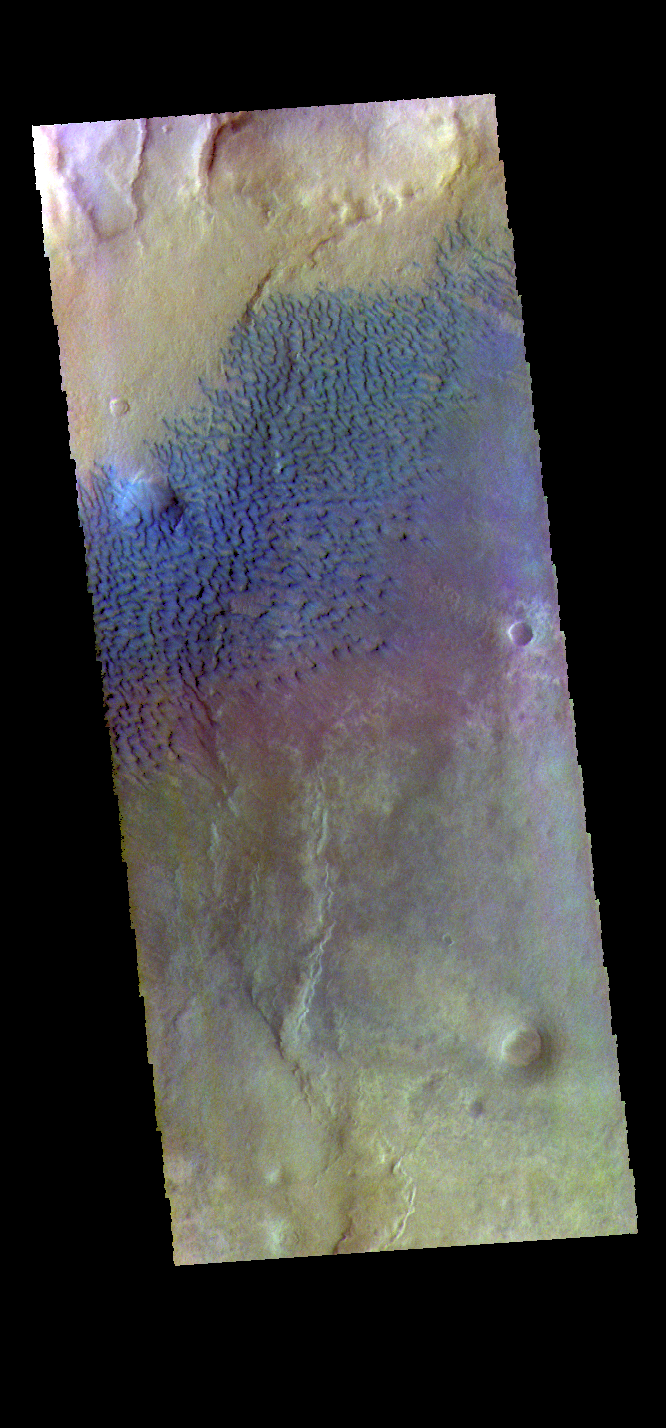

Sumgin Crater – False Color

This false color image shows sand dunes on the floor of Sumgin Crater. The crater is located in Noachis Terra north of Argyre Planitia and is 85 km (53 miles) in diameter. Dark blue in this color combination typically means basaltic sands.

The THEMIS VIS camera contains 5 filters. The data from different filters can be combined in multiple ways to create a false color image. These false color images may reveal subtle variations of the surface not easily identified in a single band image.

Credit: NASA/JPL-Caltech/ASU